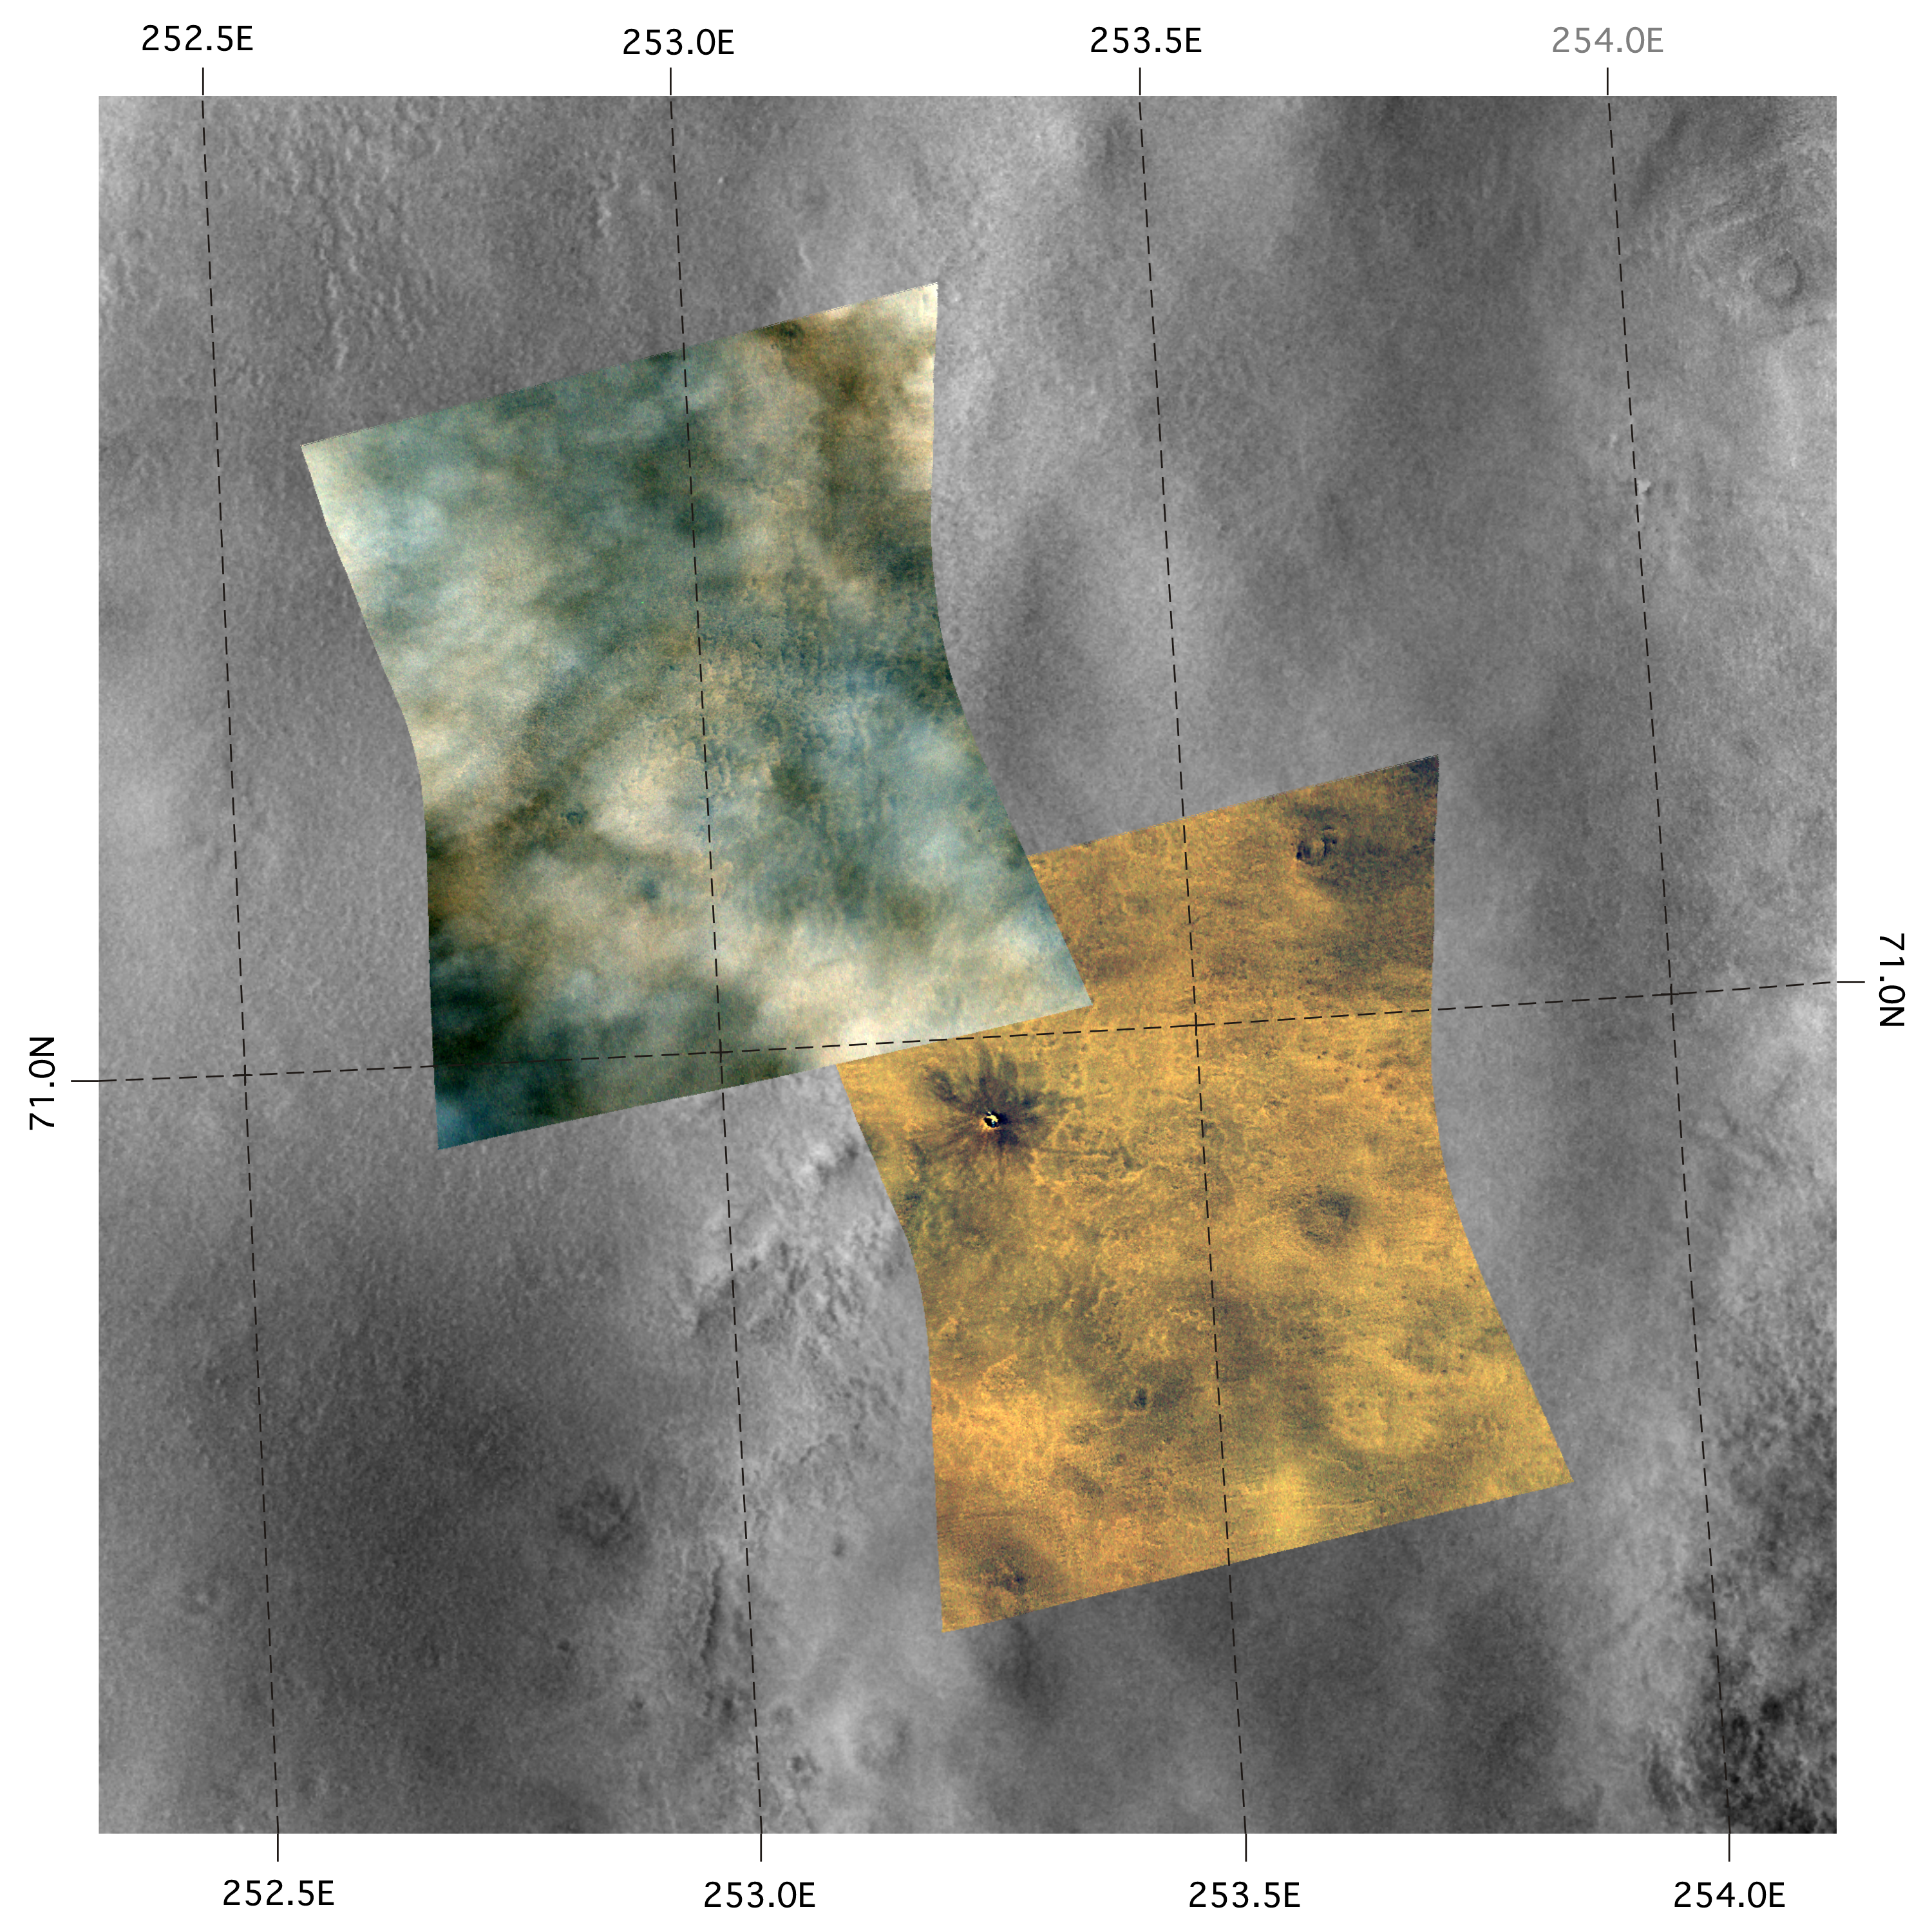

A Change in the Weather

These two Compact Reconnaissance Imaging Spectrometer for Mars (CRISM) images were acquired over the northern plains of Mars near one of the possible landing sites for NASA’s Phoenix mission, set to launch in August 2007. The lower right image was acquired first, on Nov. 29, 2006, at 0720 UTC (2:20 a.m. EST), while the upper left image was acquired about one month later on Dec. 26, 2006, at 0030 UTC (or Dec. 25, 2006, at 7:30 p.m. EST). The CRISM data were taken in 544 colors covering the wavelength range from 0.36-3.92 micrometers, and show features as small as about 20 meters (66 feet) across. The images shown above are red-green-blue color composites using wavelengths 0.71, 0.6, and 0.53 micrometers, respectively (or infrared, red, and green light), and are overlain on a mosaic of Mars Odyssey Thermal Emission Imaging System (THEMIS) visible data. Each image covers a region about 11 kilometers (6.6 miles) wide at its narrowest, and they overlap near 71.0 degrees north latitude, 252.8 degrees east longitude

The Earth equivalent to the season and latitude of this site is late summer in northern Canada, above the Arctic Circle. At that season and latitude, Martian weather conditions are transitioning from summer with generally clear skies, occasional weather fronts, and infrequent dust storms, to an autumn with pervasive, thick water-ice clouds.

The striking difference in the appearance of the images is caused by the seasonal development of water-ice clouds. The earlier (lower right) image is cloud-free, and surface features can clearly be seen – like the small crater in the upper left. However, the clouds and haze in the later (upper left) image make it hard to see the surface. There are variations in the thickness and spacing of the clouds, just like clouds on Earth. On other days when nearby sites were imaged, the cloud cover varied day-to-day, but as the seasons change the trend is more and thicker clouds.

With the onset of autumn the clouds will gradually cover the area and, just as with autumn on Earth, the Martian day is getting shorter at these high northern latitudes. In a few more months this area will settle into winter darkness and be covered in a layer of frost and carbon dioxide snow.

CRISM’s mission: Find the spectral fingerprints of aqueous and hydrothermal deposits and map the geology, composition and stratigraphy of surface features. The instrument will also watch the seasonal variations in Martian dust and ice aerosols, and water content in surface materials — leading to new understanding of the climate.

The Compact Reconnaissance Imaging Spectrometer for Mars (CRISM) is one of six science instruments on NASA’s Mars Reconnaissance Orbiter. Led by The Johns Hopkins University Applied Physics Laboratory, the CRISM team includes expertise from universities, government agencies and small businesses in the United States and abroad.

Credit: NASA/JPL/JHUAPL